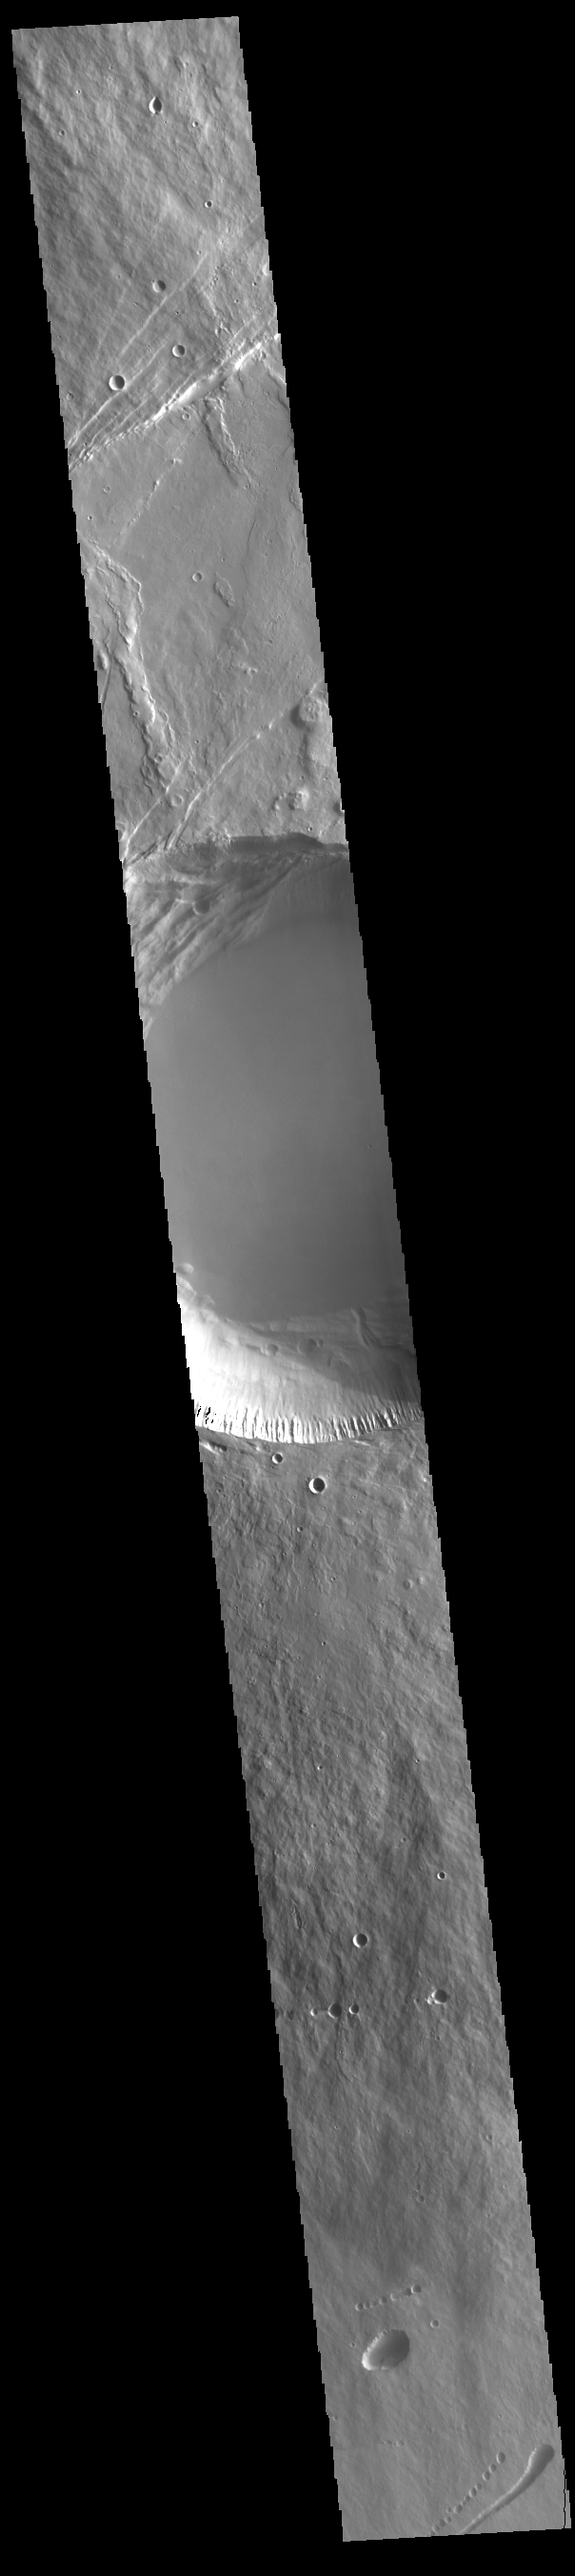

Pavonis Mons Summit

This VIS image shows a cross section of Pavonis Mons, including the central part of the smaller summit caldera (circular depression). On the top side of the caldera is a complex region of fault related collapse of the wall of the caldera. Several intersecting faults are visible there. The faults would have formed areas of weakness in the caldera wall, precipitating into gravity driven down slope movement of materials. This caldera is approximately 5km (3 miles) deep, much deeper that the larger caldera that surrounds the northern and eastern sides of the small caldera. Pavonis Mons, like the other large volcanoes in the region, is a shield volcano. Shield volcanoes are formed by lava flows originating near or at the summit, building up layers upon layers of lava. In shield volcanoes summit calderas are typically formed where the surface collapses into the void formed by an emptied magma chamber.

Pavonis Mons is one of the three aligned Tharsis Volcanoes. In order from north to south are Ascreaus Mons, Pavonis Mons and Arsia Mons. The three aligned volcanoes are located along a topographic rise in the Tharsis region. Along this trend there are increased tectonic features and additional lava flows that arose from the flanks of the volcanoes rather than the summit. Pavonis Mons is the smallest of the three volcanoes, rising 14 km (8 miles) above the mean Mars surface level with a width of 375 km (233 miles). Like most shield volcanoes the surface has a low profile. In the case of Pavonis Mons the average slope is only 4 degrees.

Credit: NASA/JPL-Caltech/ASU